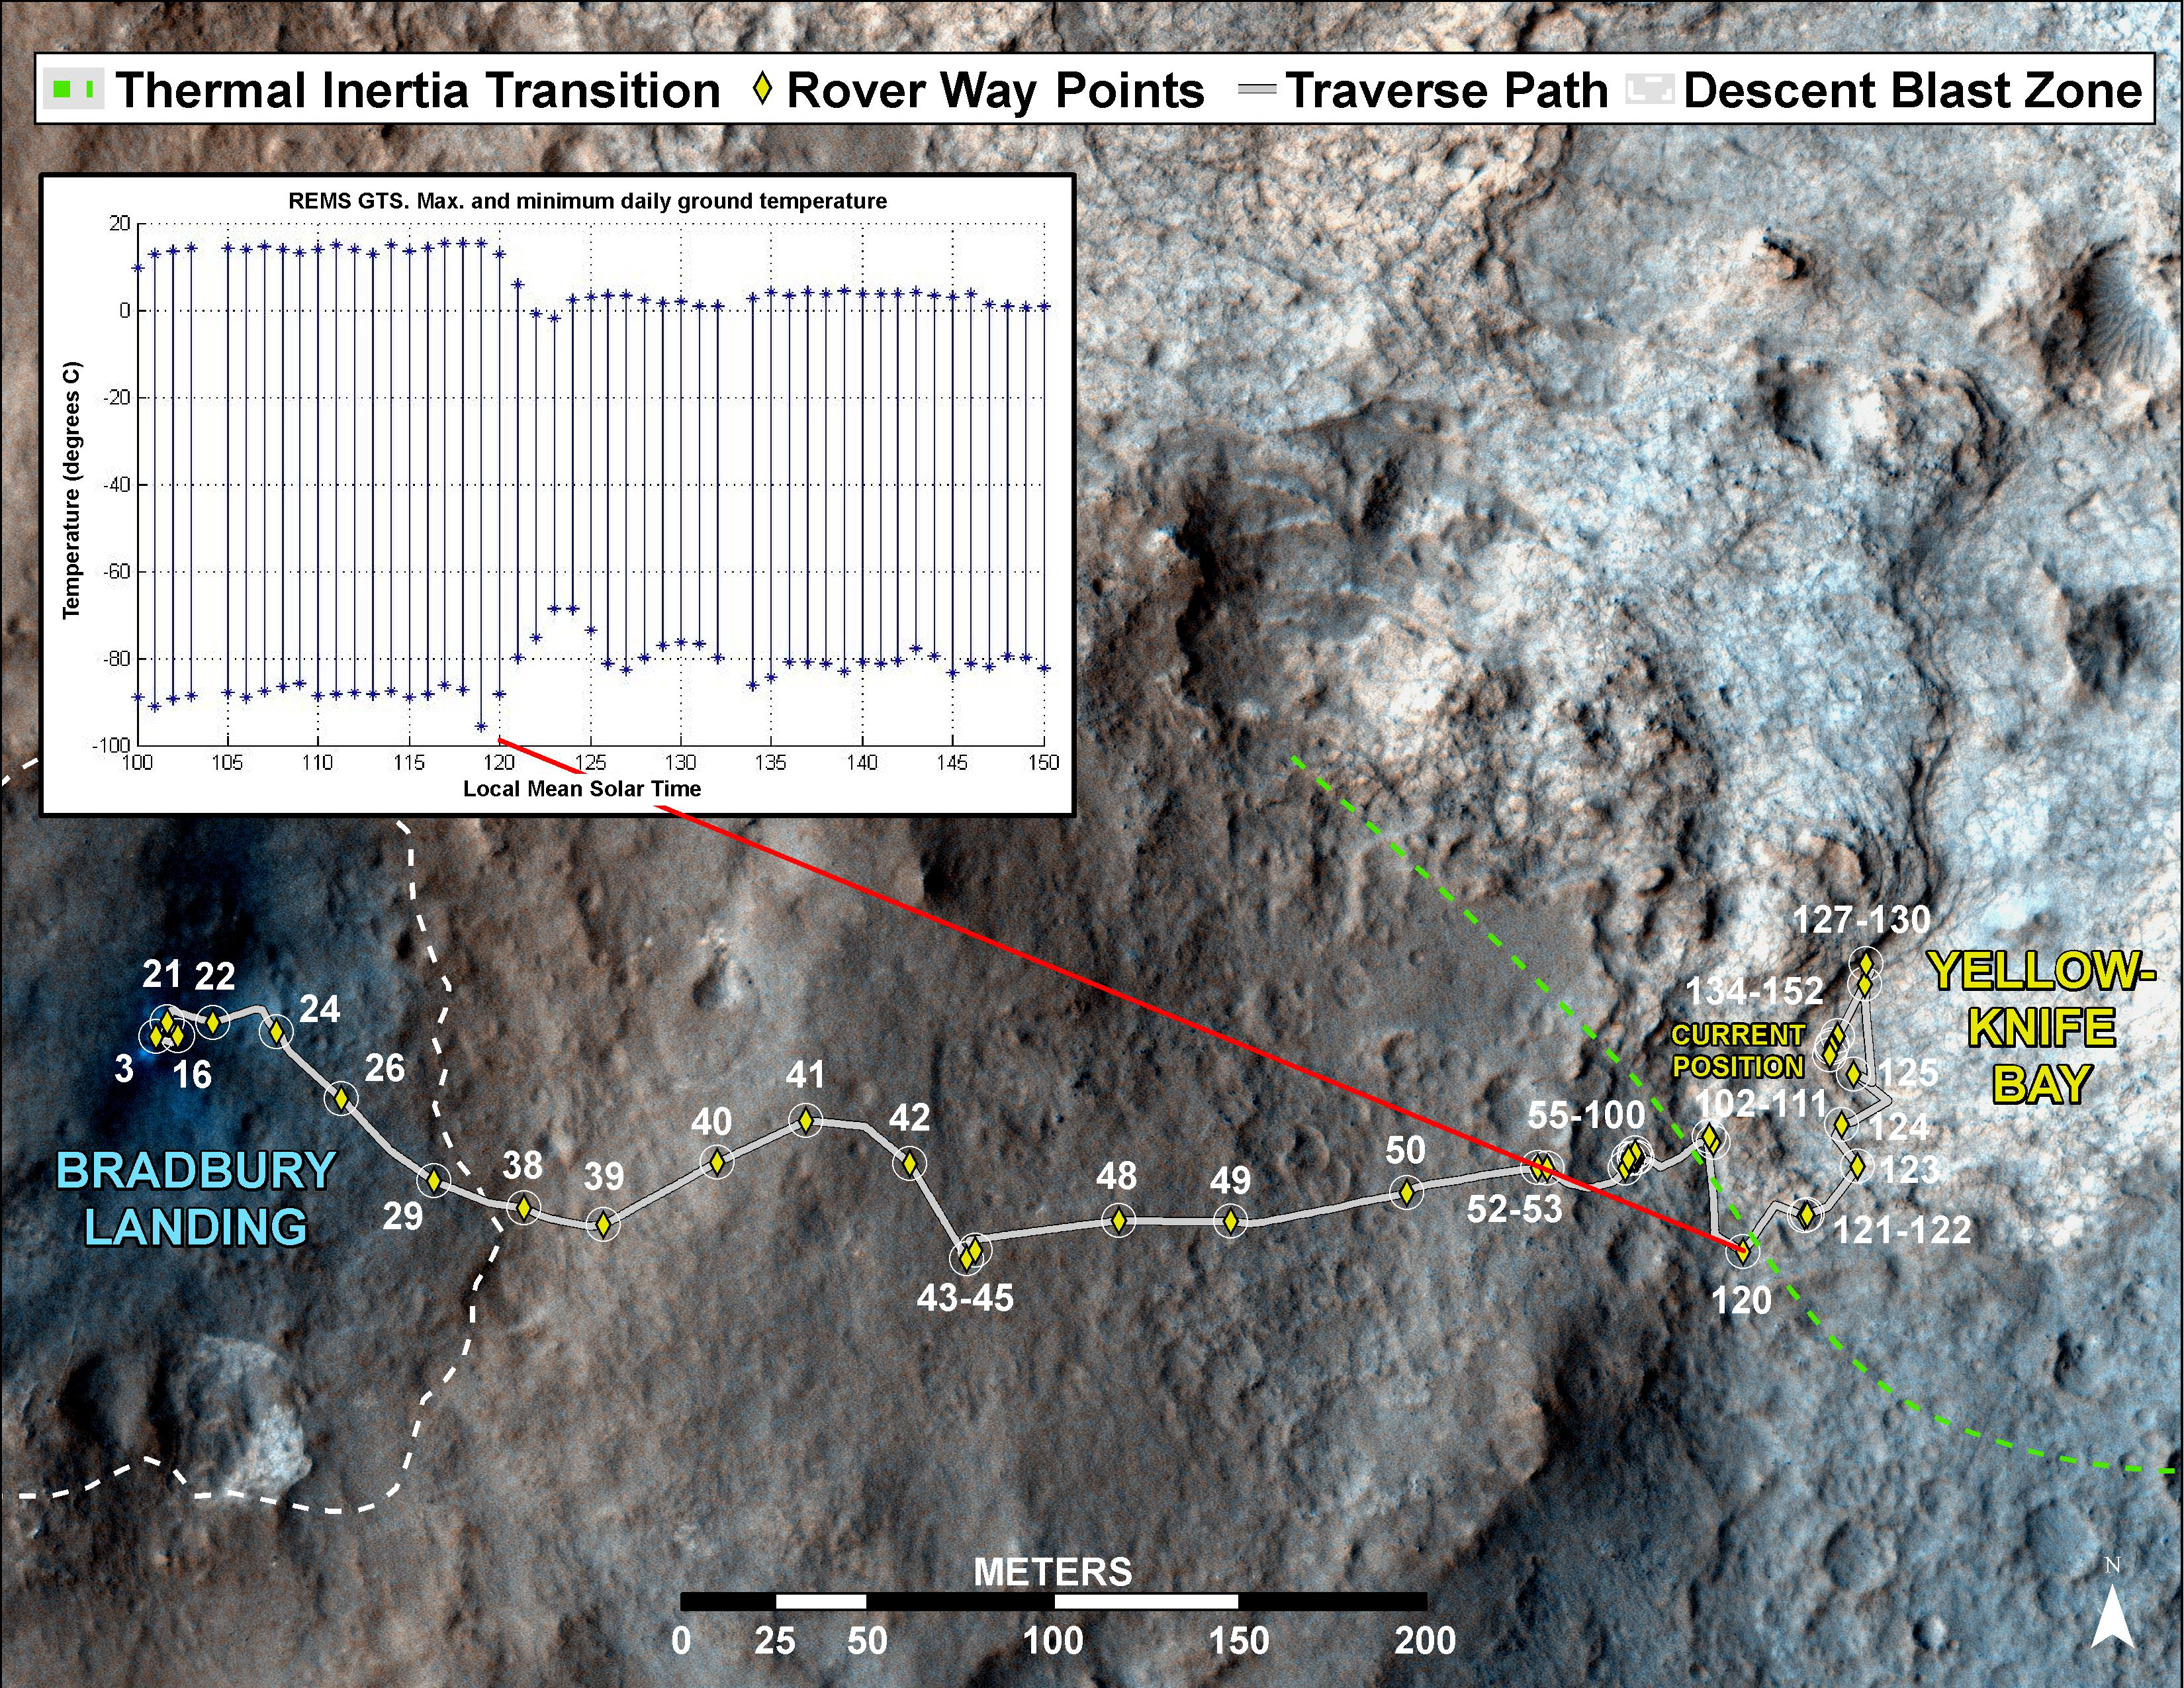

Curiosity’s Traverse into Different Terrain

This image maps the traverse of NASA’s Mars rover Curiosity from “Bradbury Landing” to “Yellowknife Bay,” with an inset documenting a change in the ground’s thermal properties with arrival at a different type of terrain.

Between Sol (Martian day) 120 and Sol 121 of the mission on Mars (Dec. 7 and Dec. 8, 2012), Curiosity crossed over a terrain boundary into lighter-toned rocks that correspond to high thermal inertia values observed by NASA’s Mars Odyssey orbiter. The green dashed line marks the boundary between the terrain types. The inset graphs the range in ground temperature recorded each day by the Rover Environmental Monitoring Station (REMS) on Curiosity. Note that the arrival onto the lighter-toned terrain corresponds with an abrupt shift in the range of daily ground temperatures to a consistently smaller spread in values. This independently signals the same transition seen from orbit, and marks the arrival at well-exposed, stratified bedrock.

Sol 120 (Dec. 7, 2012) marks the arrival at the Shaler Unit where scientists saw cross-bedding that is evidence of water flows. Sol 125 (Dec. 12, 2012) marks the arrival into an area called “Yellowknife Bay,” where sulfate-filled veins and concretions were discovered in the Sheepbed Unit, along with much finer-grained sediments. The thin dashed line is based on Odyssey thermal inertia mapping in 2005 by Robin Fergason and co-authors.

The mapped area is within Gale Crater and north of the mountain called Mount Sharp in the middle of the crater. After the first use of the drill, the rover’s main science destination will be on the lower reaches of Mount Sharp. For broader-context images of the area, see PIA16064 and PIA16058.

The base image from the map is from the High Resolution Imaging Science Experiment Camera (HiRISE) in NASA’s Mars Reconnaissance Orbiter.

Credit: NASA/JPL-Caltech/Univ. of Arizona/CAB(CSIC-INTA)/FMI